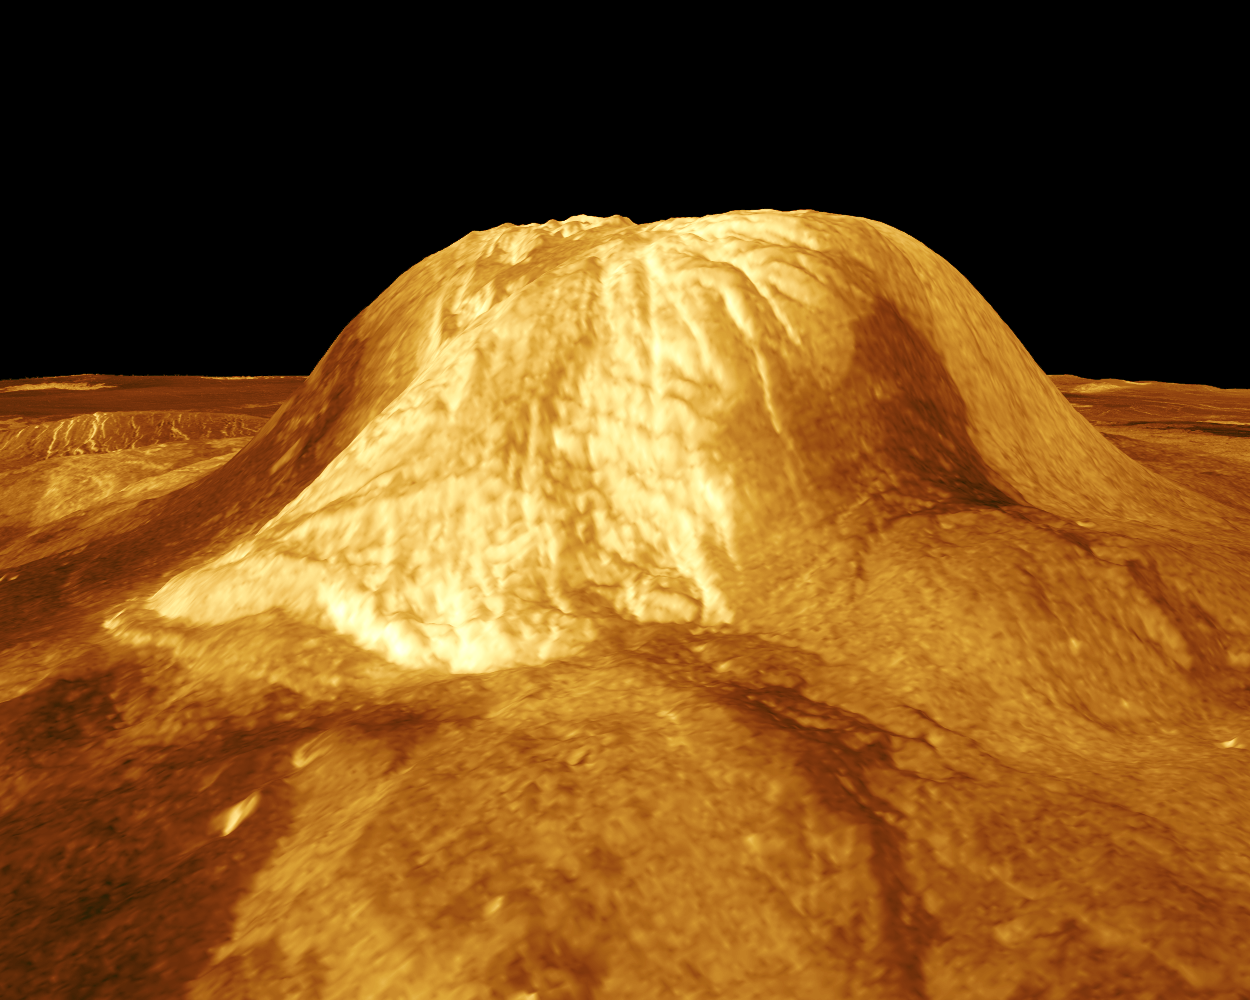

Venus – 3-D Perspective View of Gula Mons

Gula Mons is displayed in this computer-simulated view of the surface of Venus. The viewpoint is located 110 kilometers (68 miles) southwest of Gula Mons at the same elevation as the summit, 3 kilometers (1.9 miles) above Eistla Regio. Lava flows extend for hundreds of kilometers across the fractured plains. The view is to the northeast with Gula Mons appearing at the center of the image. Gula Mons, a 3 kilometer (1.9 mile) high volcano, is located at approximately 22 degrees north latitude, 359 degrees east longitude in western Eistla Regio. Magellan synthetic aperture radar data is combined with radar altimetry to produce a three-dimensional map of the surface. Rays cast in a computer intersect the surface to create a three-dimensional perspective view. Simulated color and a digital elevation map developed by the U.S. Geological Survey are used to enhance small-scale structure. The simulated hues are based on color images recorded by the Soviet Venera 13 and 14 spacecraft. The image was produced by the JPL Multimission Image Processing Laboratory and is a single frame from a video released at the March 5, 1991, JPL news conference.

Credit: NASA/JPL